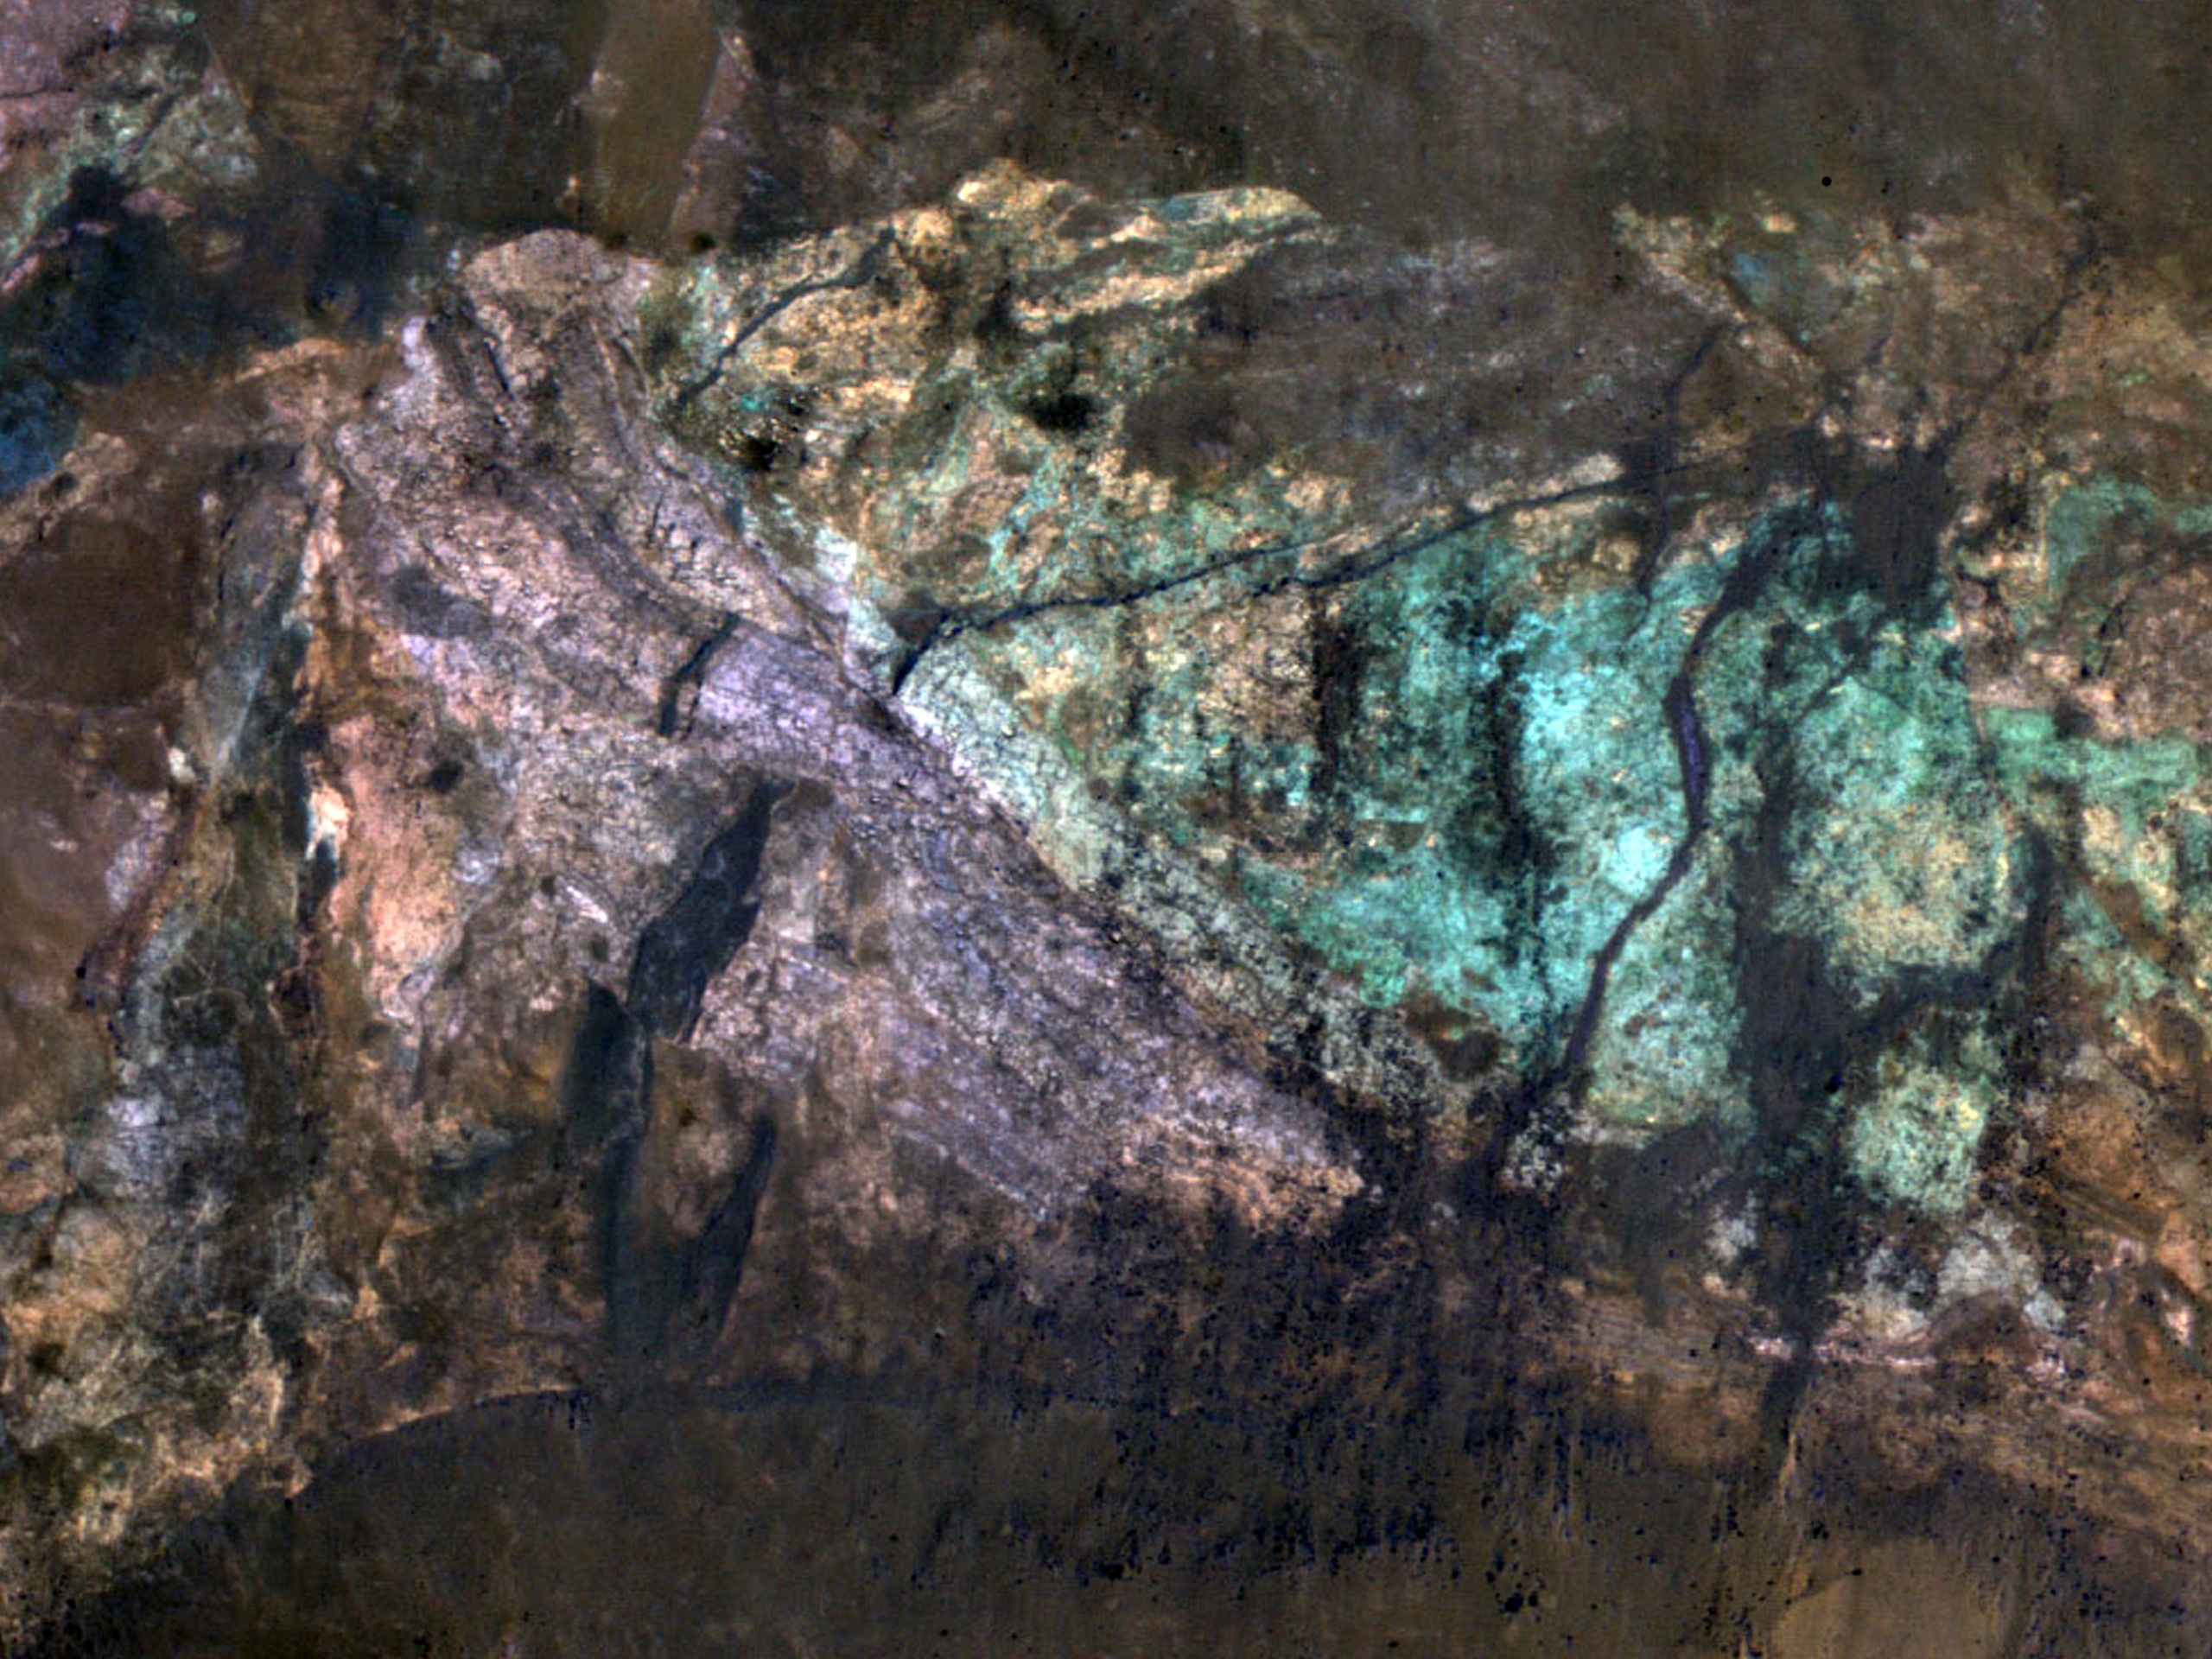

Colorful Central Peak in an Unnamed Crater

Small impact craters retain their original bowl shape, but once a crater is large enough that the force of gravity on the slopes of the crater wall is greater than the strength of the target material, the wall collapses inward to form a central peak.

On Mars, the transition between simple (bowl-shaped) and complex craters is observed to occur at about 7-kilometer diameter. The formation of central peaks in complex craters brings up material from deep beneath the Martian surface. Therefore, central peaks of complex craters are good places to look for ancient rocks.

The colorful rocks exposed in the central peak visible in this image probably reflect variations in mineral content that were caused by water activity early in Mars’ history. The CRISM hyperspectral image that was taken at the same time as this HiRISE image may show evidence for the various types of minerals that presumably are responsible for the colors visible here.

NASA’s Jet Propulsion Laboratory, a division of the California Institute of Technology in Pasadena, manages the Mars Reconnaissance Orbiter for NASA’s Science Mission Directorate, Washington. Lockheed Martin Space Systems, Denver, built the spacecraft. The High Resolution Imaging Science Experiment is operated by the University of Arizona, Tucson, and the instrument was built by Ball Aerospace & Technologies Corp., Boulder, Colo.

Credit: NASA/JPL-Caltech/University of Arizona